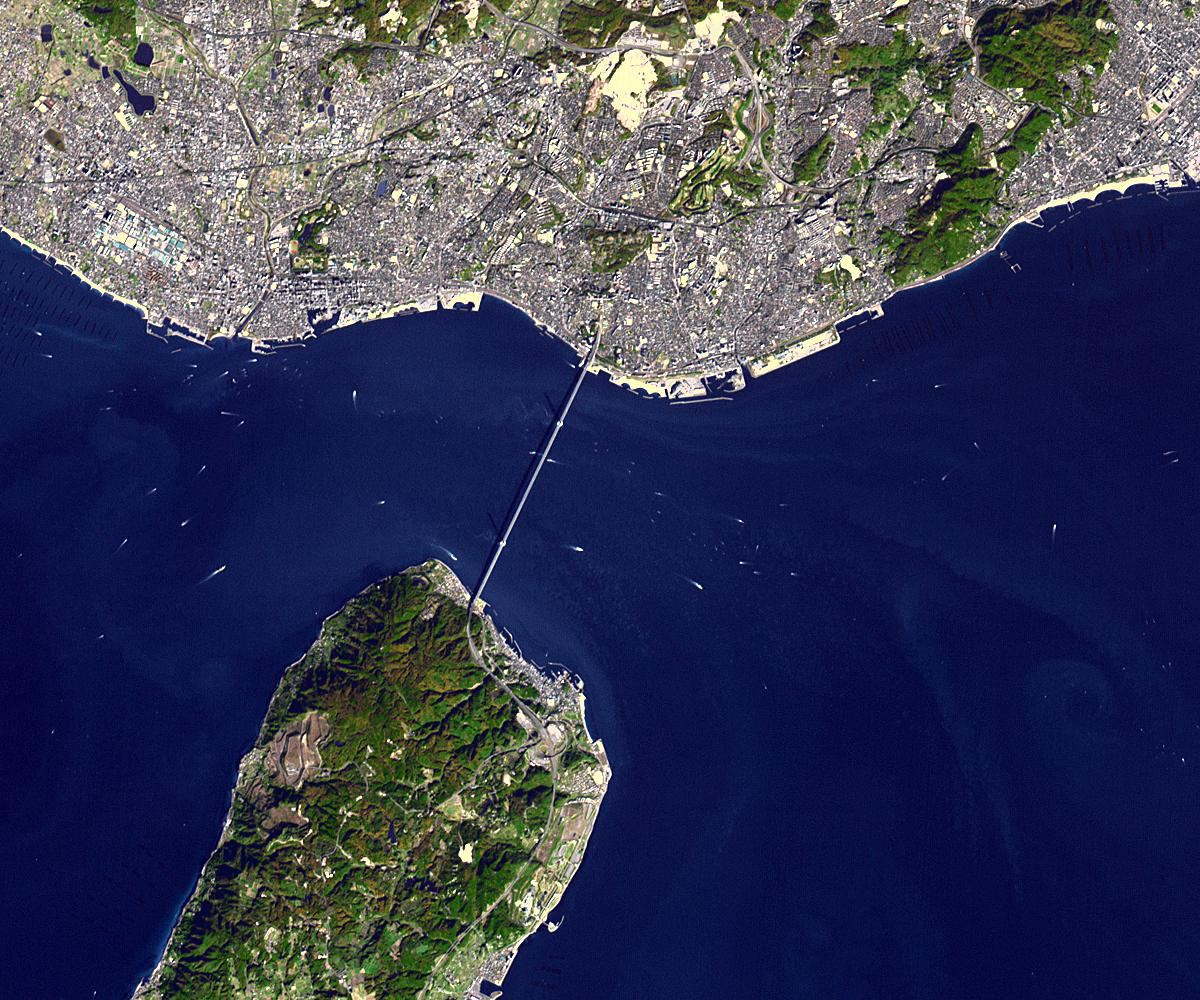

Akashi Kaikyo Bridge, Japan

The Akashi Kaikyo Bridge (also called the Pearl Bridge), has the longest central span of any suspension bridge in the world, at 1991 meters. Located in Japan, and completed in 1998, it connects the city of Kobe with Iwaja on Awaji Island by crossing the busy Akashi Strait. The ASTER image was acquired December 8, 2009, covers an area of 15 by 18 km, and is located at 34.6 degrees north latitude, 135 degrees east longitude.

With its 14 spectral bands from the visible to the thermal infrared wavelength region and its high spatial resolution of 15 to 90 meters (about 50 to 300 feet), ASTER images Earth to map and monitor the changing surface of our planet. ASTER is one of five Earth-observing instruments launched Dec. 18, 1999, on Terra. The instrument was built by Japan’s Ministry of Economy, Trade and Industry. A joint U.S./Japan science team is responsible for validation and calibration of the instrument and data products.

The broad spectral coverage and high spectral resolution of ASTER provides scientists in numerous disciplines with critical information for surface mapping and monitoring of dynamic conditions and temporal change. Example applications are: monitoring glacial advances and retreats; monitoring potentially active volcanoes; identifying crop stress; determining cloud morphology and physical properties; wetlands evaluation; thermal pollution monitoring; coral reef degradation; surface temperature mapping of soils and geology; and measuring surface heat balance.

The U.S. science team is located at NASA’s Jet Propulsion Laboratory, Pasadena, Calif. The Terra mission is part of NASA’s Science Mission Directorate, Washington, D.C.

Credit: NASA/GSFC/METI/ERSDAC/JAROS, and U.S./Japan ASTER Science Team